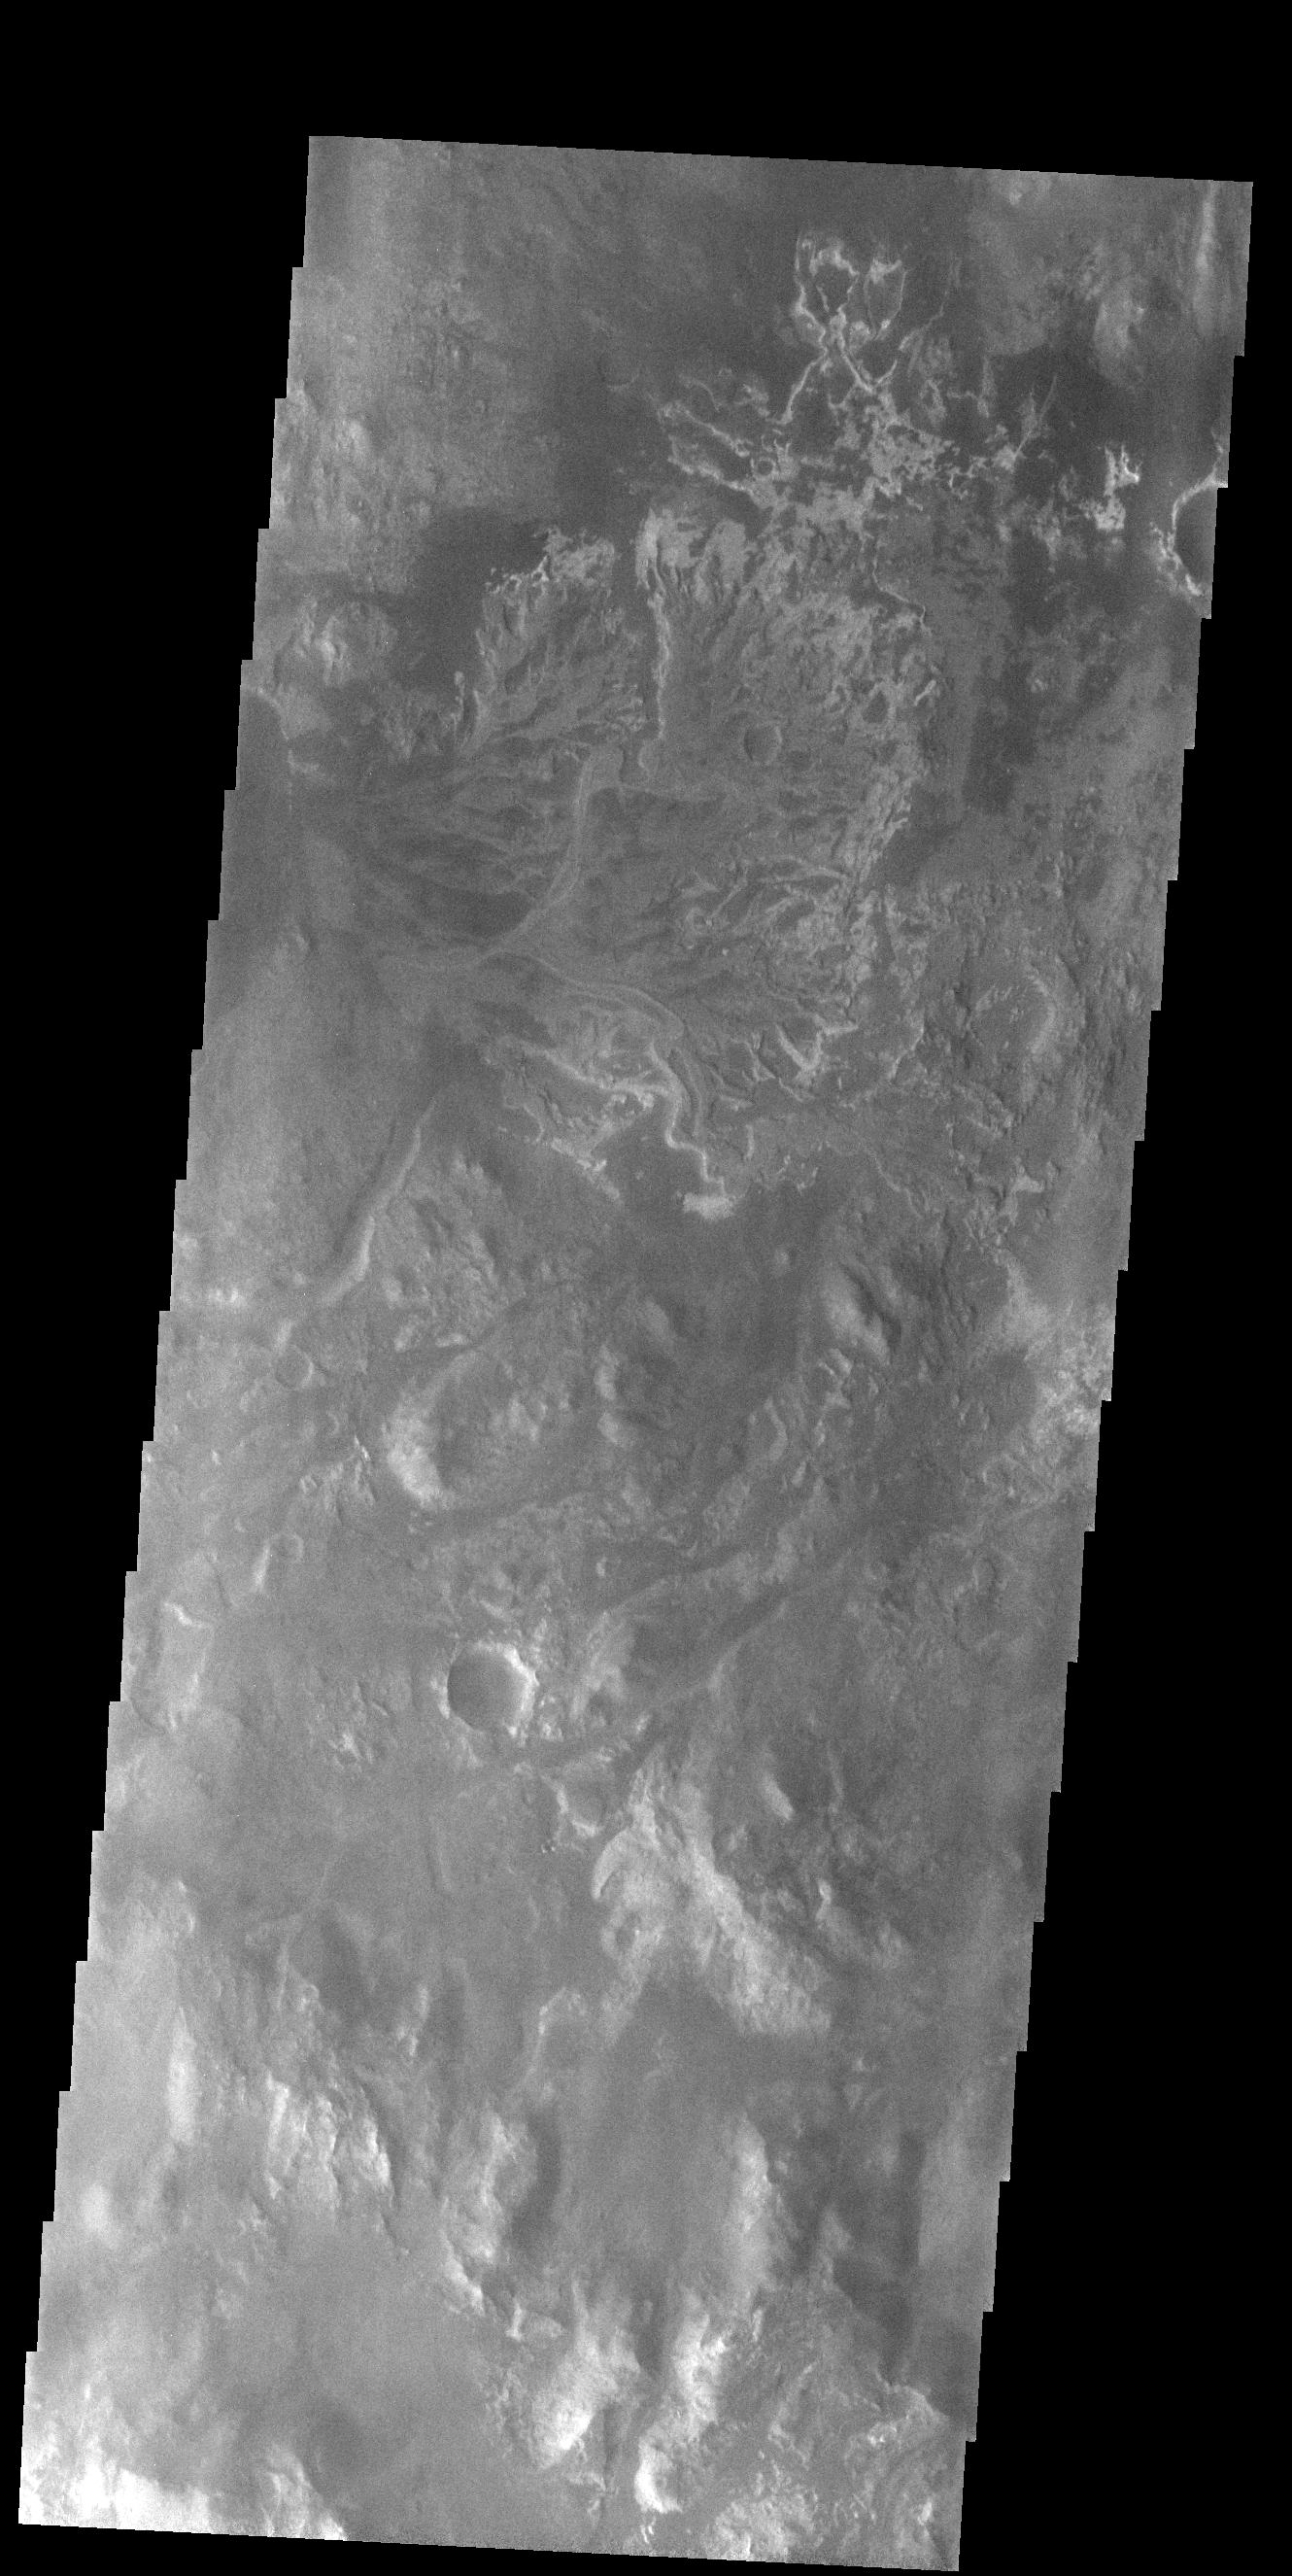

Eberswalde Crater Delta

In the top half of today’s VIS image is the delta deposit on the floor of Eberswalde Crater. Deltas are formed when sediment laden rivers slow down – either due to a flattening of topography, or entering a standing body of water. The reduction in velocity causes the sediments to be deposited. The main channel often diverges into numerous smaller channel that spread apart to form the typical fan shape of a delta. The Eberswalde Crater delta is one of the best preserved on Mars.

Credit: NASA/JPL-Caltech/ASU